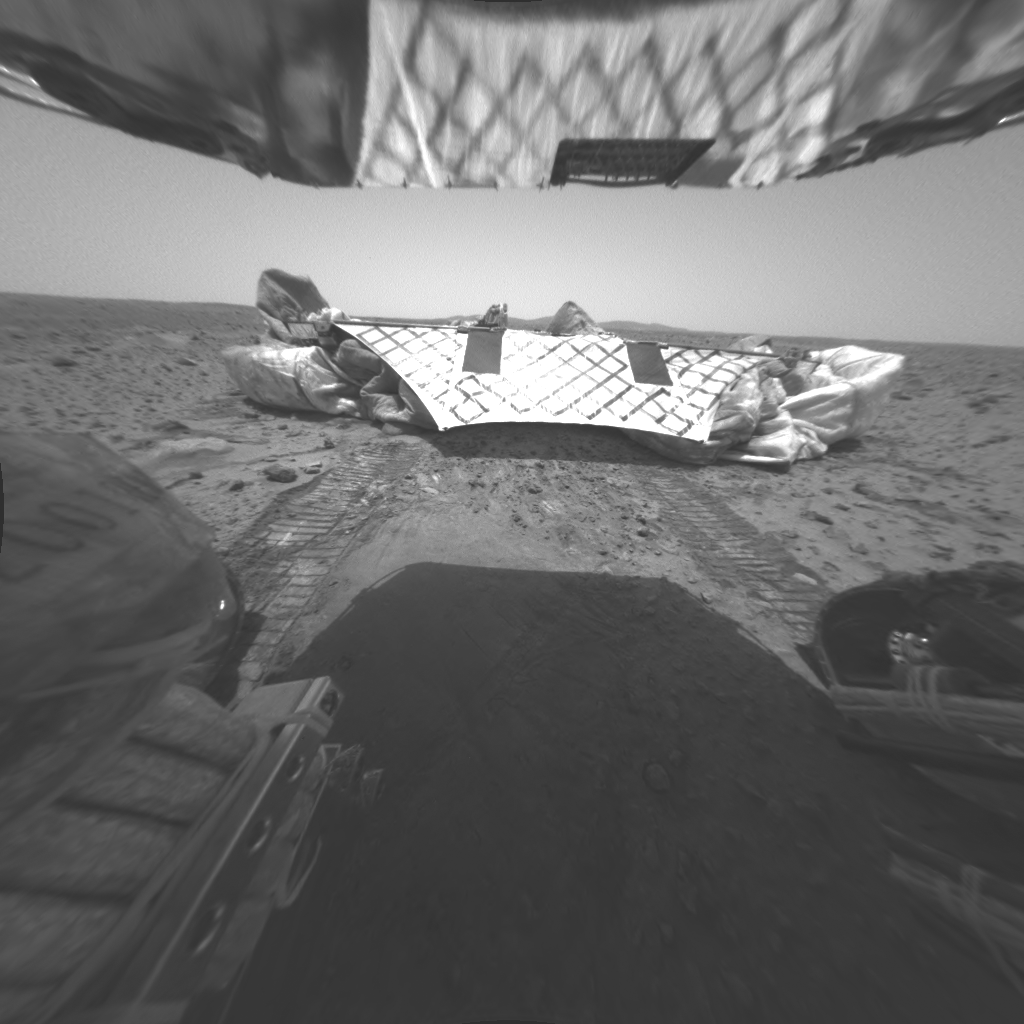

Spirit Leaves Telling Tracks

Scientists have found clues about the nature of martian soil through analyzing wheel marks from the Mars Exploration Rover Spirit in this image. The image was taken by Spirit’s rear hazard-identification camera just after the rover drove approximately 1 meter (3 feet) northwest off the Columbia Memorial Station (lander platform) early Thursday morning. That the wheel tracks are shallow indicates the soil has plenty of strength to support the moving rover. The well-defined track characteristics suggest the presence of very fine particles in the martian soil (along with larger particles). Scientists also think the soil may have some cohesive properties.

Credit: NASA/JPL